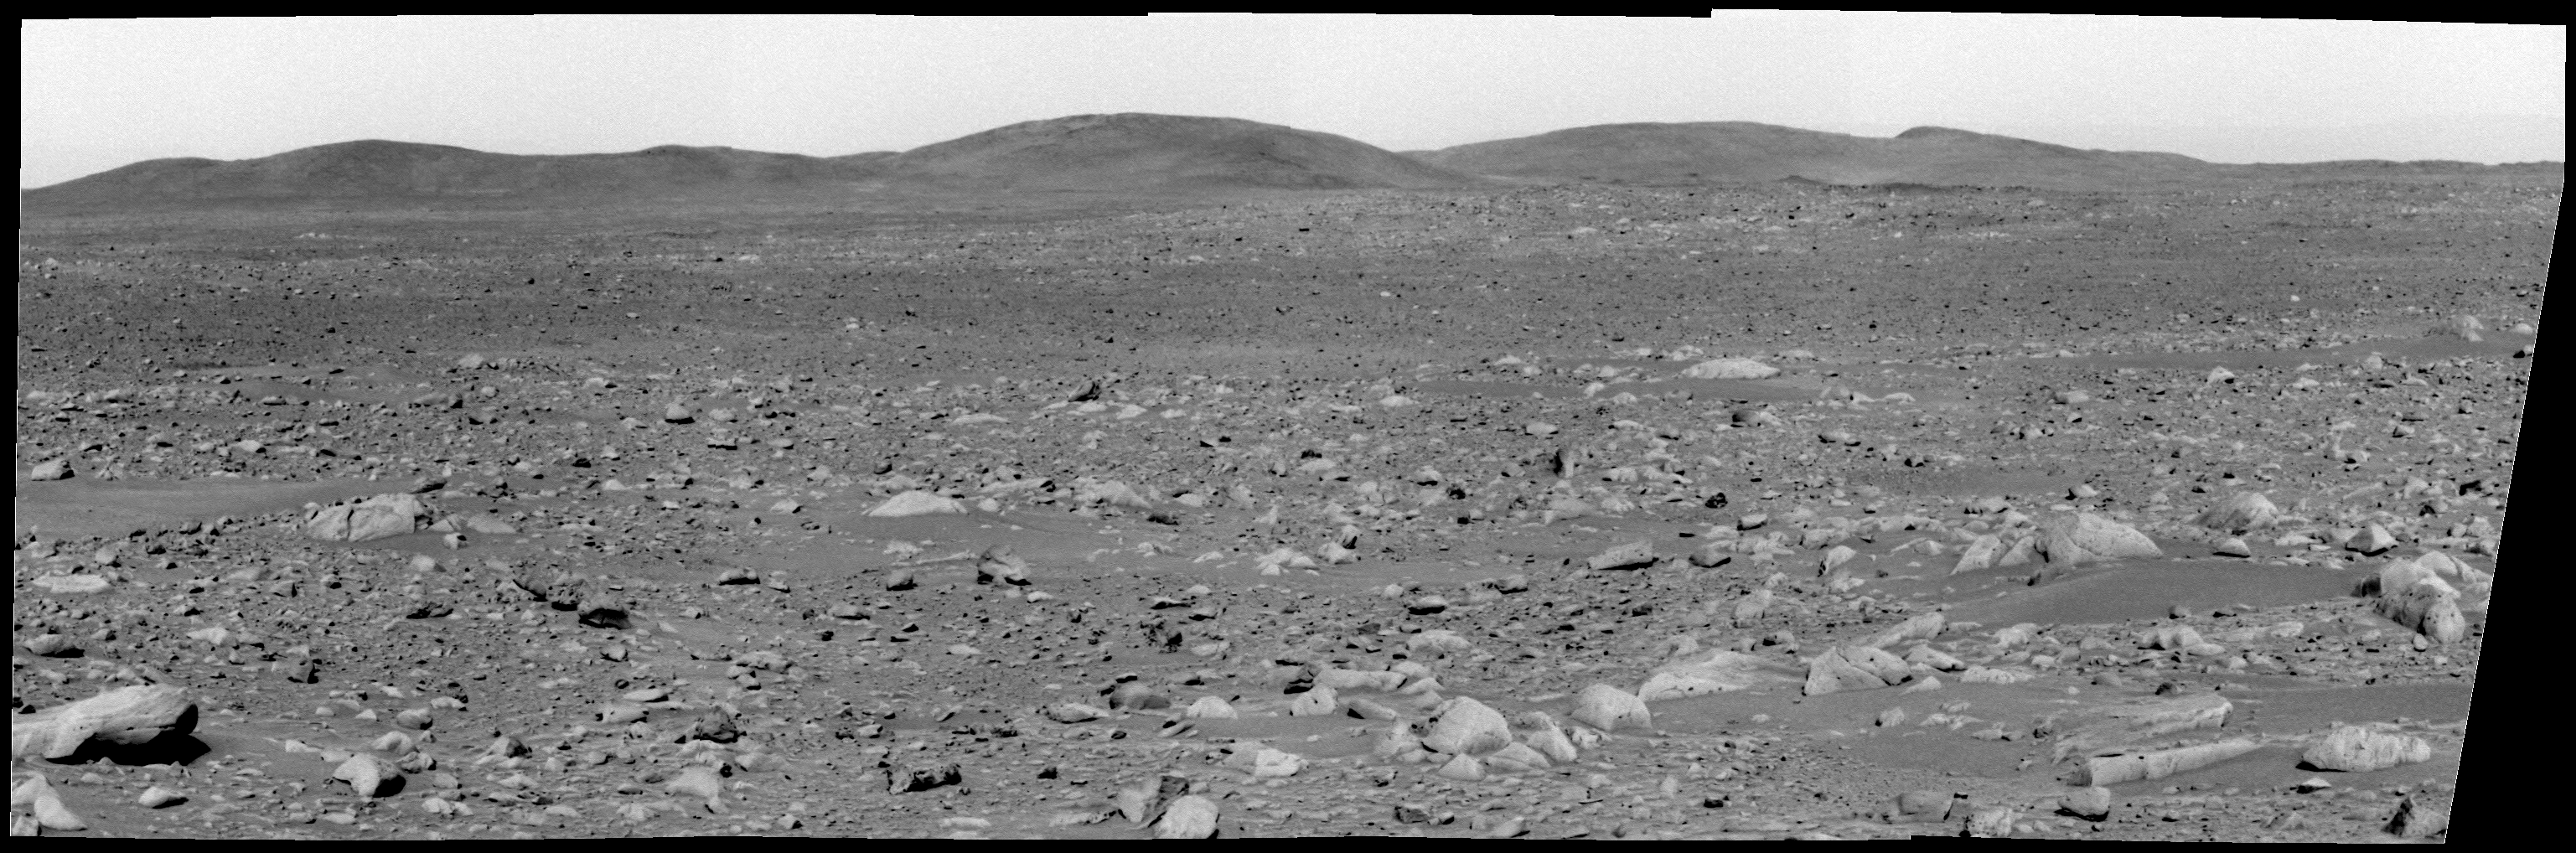

Heading for the Hills

This mosaic image from the Mars Exploration Rover Spirit panoramic camera shows the view acquired after the rover drove 50.2 meters (165 feet) on the martian afternoon of sol 89 (April 3, 2004). The view shows the direction of the rover’s future drive destination. In the distance are the eastern-lying “Columbia Hills.” This image was assembled from images in the panoramic camera’s green (530 nanometer) filter.

Anatolia was named after the Anatolian fault system in Turkey.

Credit: NASA/JPL/Cornell